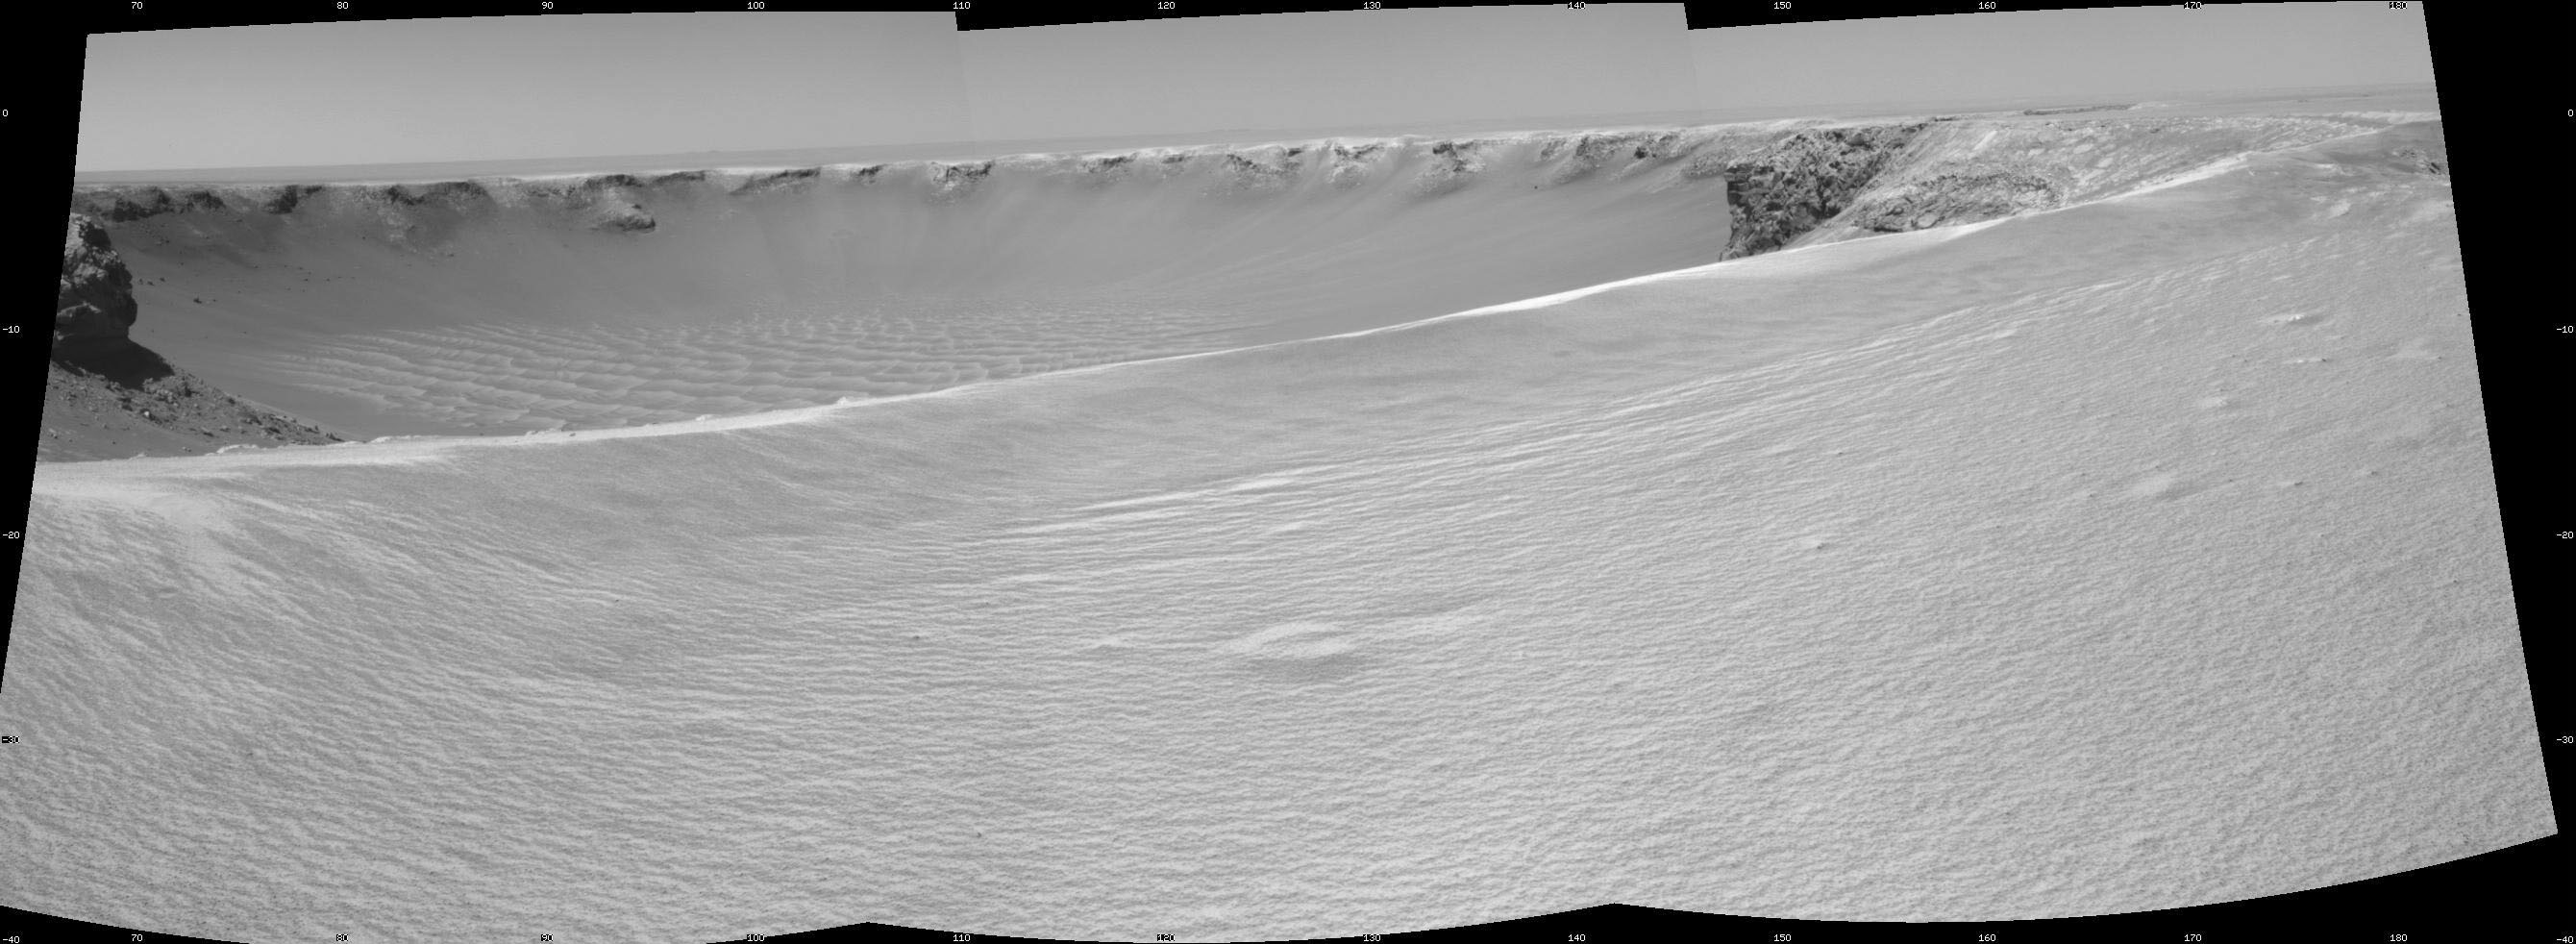

On the Rim of ‘Victoria Crater’

NASA’s Mars rover Opportunity reached the rim of “Victoria Crater” in Mars’ Meridiani Planum region with a 26-meter (85-foot) drive during the rover’s 951st Martian day, or sol (Sept. 26, 2006). After the drive, the rover’s navigation camera took the three exposures combined into this view of the crater’s interior. This crater has been the mission’s long-term destination for the past 21 Earth months.

A half mile in the distance one can see about 20 percent of the far side of the crater framed by the rocky cliffs in the foreground to the left and right of the image. The rim of the crater is composed of alternating promontories, rocky points towering approximately 70 meters (230 feet) above the crater floor, and recessed alcoves. The bottom of the crater is covered by sand that has been shaped into ripples by the Martian wind.

The position at the end of the sol 951 drive is about six meters from the lip of an alcove called “Duck Bay.” The rover team planned a drive for sol 952 that would move a few more meters forward, plus more imaging of the near and far walls of the crater.

Victoria Crater is about five times wider than “Endurance Crater,” which Opportunity spent six months examining in 2004, and about 40 times wider than “Eagle Crater,” where Opportunity first landed.

This view is presented as a cylindrical projection with geometric seam correction.

Credit: NASA/JPL-Caltech